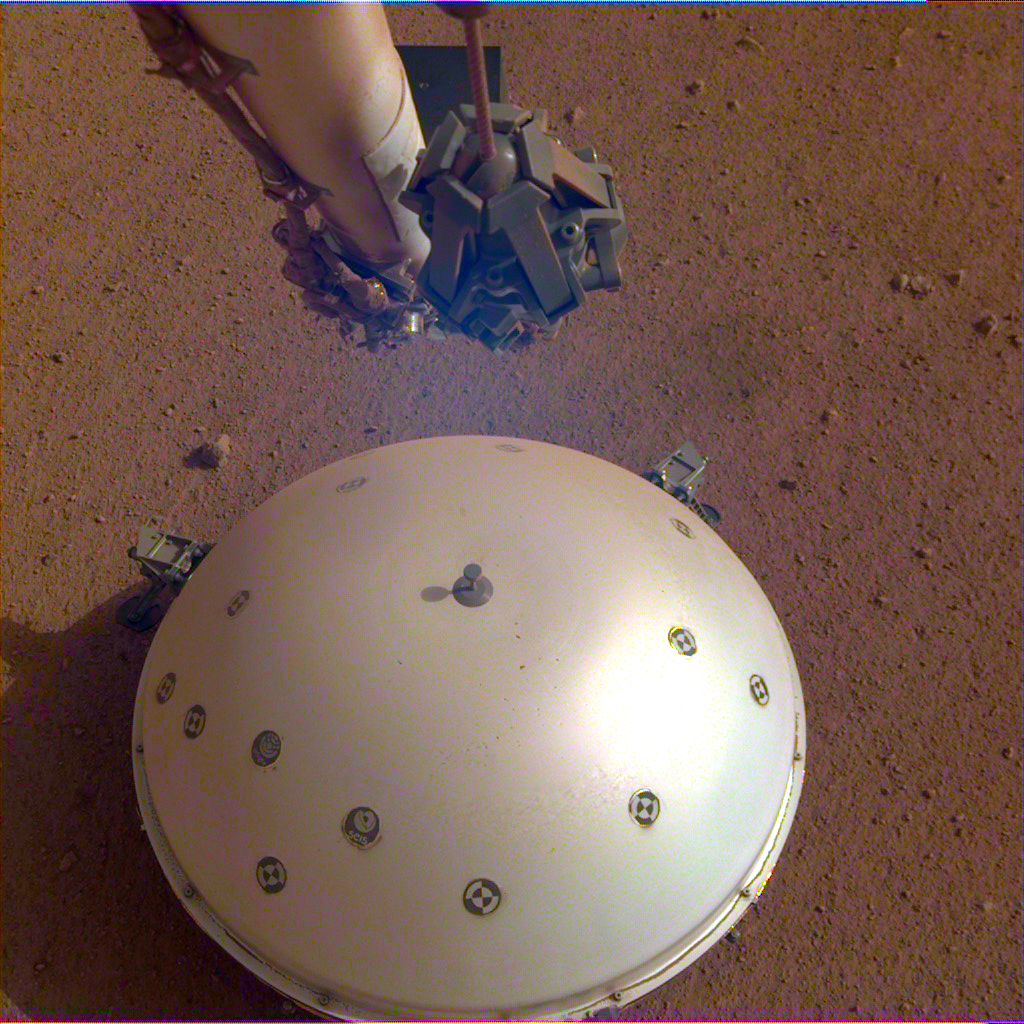

InSight’s Seismometer on the Martian Surface

This image shows InSight’s domed Wind and Thermal Shield, which covers its seismometer. The image was taken on the 110th Martian day, or sol, of the mission. The seismometer is called Seismic Experiment for Interior Structure, or SEIS.

JPL manages InSight for NASA’s Science Mission Directorate. InSight is part of NASA’s Discovery Program, managed by the agency’s Marshall Space Flight Center in Huntsville, Alabama. Lockheed Martin Space in Denver built the InSight spacecraft, including its cruise stage and lander, and supports spacecraft operations for the mission.

A number of European partners, including France’s Centre National d’Études Spatiales (CNES) and the German Aerospace Center (DLR), are supporting the InSight mission. CNES provided SEIS to NASA, with the principal investigator at IPGP (Institut de Physique du Globe de Paris). Significant contributions for SEIS came from IPGP; the Max Planck Institute for Solar System Research (MPS) in Germany; the Swiss Federal Institute of Technology (ETH Zurich) in Switzerland; Imperial College London and Oxford University in the United Kingdom; and JPL. DLR provided the Heat Flow and Physical Properties Package (HP3) instrument, with significant contributions from the Space Research Center (CBK) of the Polish Academy of Sciences and Astronika in Poland. Spain’s Centro de Astrobiología (CAB) supplied the temperature and wind sensors.

Credit: NASA/JPL-Caltech